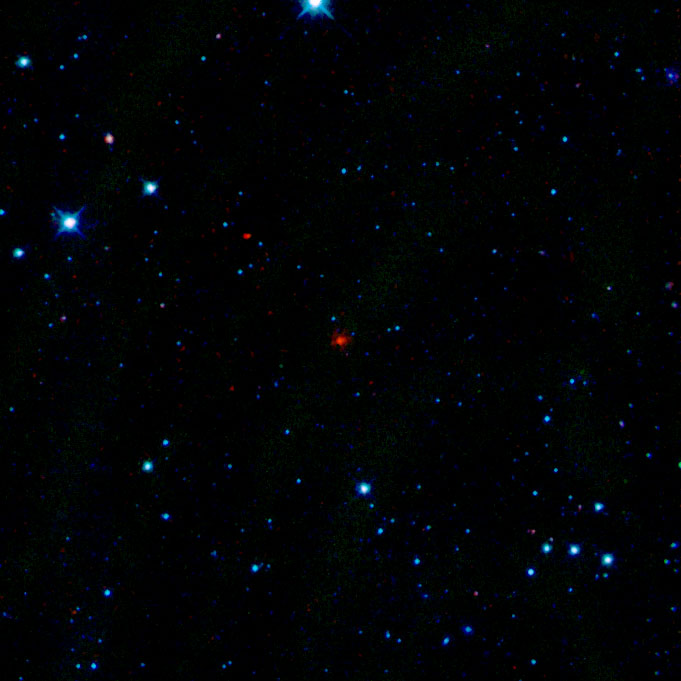

First Comet Seen by WISE

The red smudge at the center of this picture is the first comet discovered by NASA’s Wide-Field Infrared Survey Explorer, or WISE. The comet, officially named “P/2010 B2 (WISE),” but known simply as WISE, is a dusty mass of ice more than 2 kilometers (1.2 miles) in diameter. The comet parades around the sun every 4.7 years. Sunlight causes dust and gas to erode off the comet’s surface into an outer shell, or coma, and a tail (while Comet WISE’s coma and tail are hard to see in the picture, they make the red dot look fuzzy). The farthest reach of comet WISE from the sun is about 4 astronomical units, and the closest approach is 1.6 astronomical units (an astronomical unit is the distance between Earth and the sun). The comet is 175 million kilometers (109 million miles) away from Earth.

WISE spotted the comet with its infrared vision during its ongoing survey of the whole sky in infrared light. In this picture, the shortest wavelengths of infrared light are blue, and the longest are red. The comet appears red because it is cooler than the surrounding stars — the cooler an object, the longer the wavelengths of light it emits. The other red dot above the comet is an asteroid, called “117102 (2004 OF3).” It’s not as fuzzy as the comet because it doesn’t have a coma and tail.

In this image, infrared light of 3.4 microns is blue; 4.6-micron light is green; 12-micron light is orange; and 22-micron light is red.

NASA’s Jet Propulsion Laboratory, Pasadena, Calif., manages the Wide-field Infrared Survey Explorer for NASA’s Science Mission Directorate, Washington. The mission’s principal investigator, Edward Wright, is at UCLA. The mission was competitively selected under NASA’s Explorers Program managed by the Goddard Space Flight Center, Greenbelt, Md. The science instrument was built by the Space Dynamics Laboratory, Logan, Utah, and the spacecraft was built by Ball Aerospace & Technologies Corp., Boulder, Colo. Science operations and data processing take place at the Infrared Processing and Analysis Center at the California Institute of Technology in Pasadena. Caltech manages JPL for NASA.

Credit: NASA/JPL-Caltech/UCLA